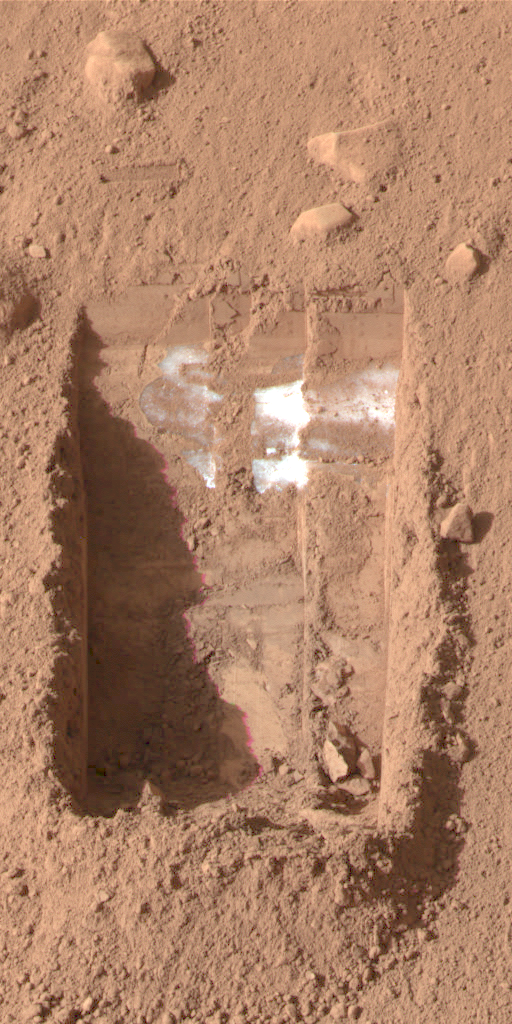

Ice on Mars — Now it’s Gone

This color image was acquired by the Surface Stereo Imager on NASA’s Phoenix Mars Lander on the 25th day of the mission, or Sol 24 (June 19, 2008).

The trench, called “Dodo-Goldilocks,” is lacking lumps of ice seen previously in the lower left corner. The ice sublimated, a process similar to evaporation, over the course of four days.

In the lower left corner of the left image of figures 1 and 2, a group of lumps is visible. In the right images, the lumps have disappeared.

The Phoenix Mission is led by the University of Arizona, Tucson, on behalf of NASA. Project management of the mission is by NASA’s Jet Propulsion Laboratory, Pasadena, Calif. Spacecraft development is by Lockheed Martin Space Systems, Denver.

Photojournal Note: As planned, the Phoenix lander, which landed May 25, 2008 23:53 UTC, ended communications in November 2008, about six months after landing, when its solar panels ceased operating in the dark Martian winter.

Credit: NASA/JPL-Caltech/University of Arizona/Texas A&M University